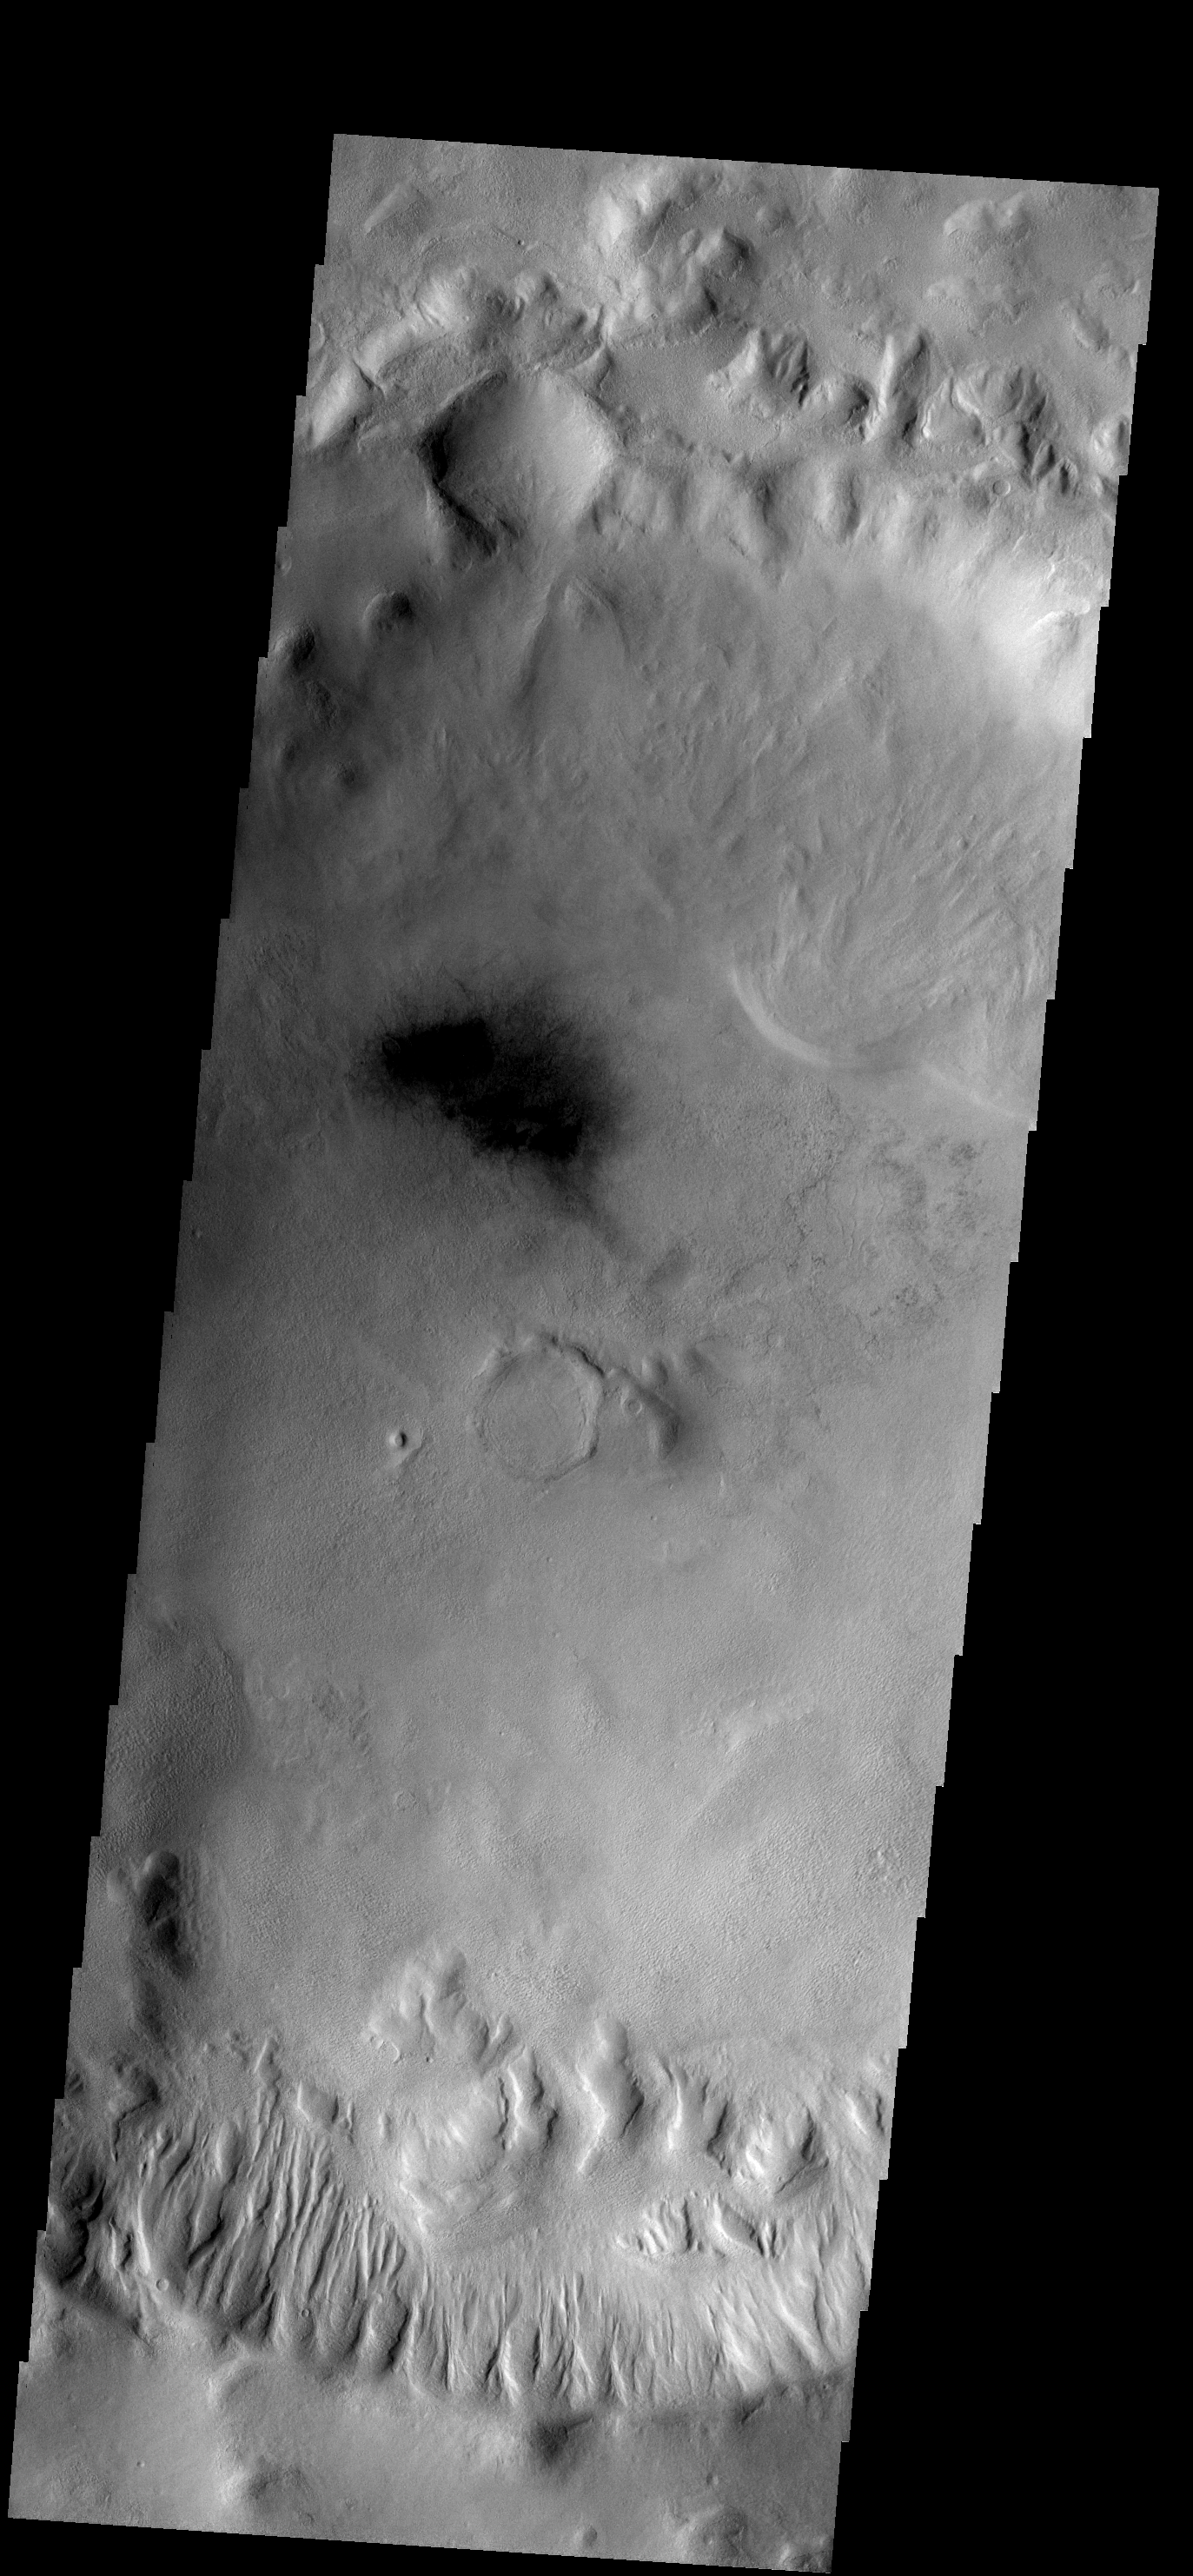

Gullies

Many gullies occur on the southern rim of this unnamed crater in Terra Cimmeria.

Image information: VIS instrument. Latitude -43.8N, Longitude 126.0E. 17 meter/pixel resolution.

Please see the THEMIS Data Citation Note for details on crediting THEMIS images.

Note: this THEMIS visual image has not been radiometrically nor geometrically calibrated for this preliminary release. An empirical correction has been performed to remove instrumental effects. A linear shift has been applied in the cross-track and down-track direction to approximate spacecraft and planetary motion. Fully calibrated and geometrically projected images will be released through the Planetary Data System in accordance with Project policies at a later time.

NASA’s Jet Propulsion Laboratory manages the 2001 Mars Odyssey mission for NASA’s Office of Space Science, Washington, D.C. The Thermal Emission Imaging System (THEMIS) was developed by Arizona State University, Tempe, in collaboration with Raytheon Santa Barbara Remote Sensing. The THEMIS investigation is led by Dr. Philip Christensen at Arizona State University. Lockheed Martin Astronautics, Denver, is the prime contractor for the Odyssey project, and developed and built the orbiter. Mission operations are conducted jointly from Lockheed Martin and from JPL, a division of the California Institute of Technology in Pasadena.

Credit: NASA/JPL/ASU